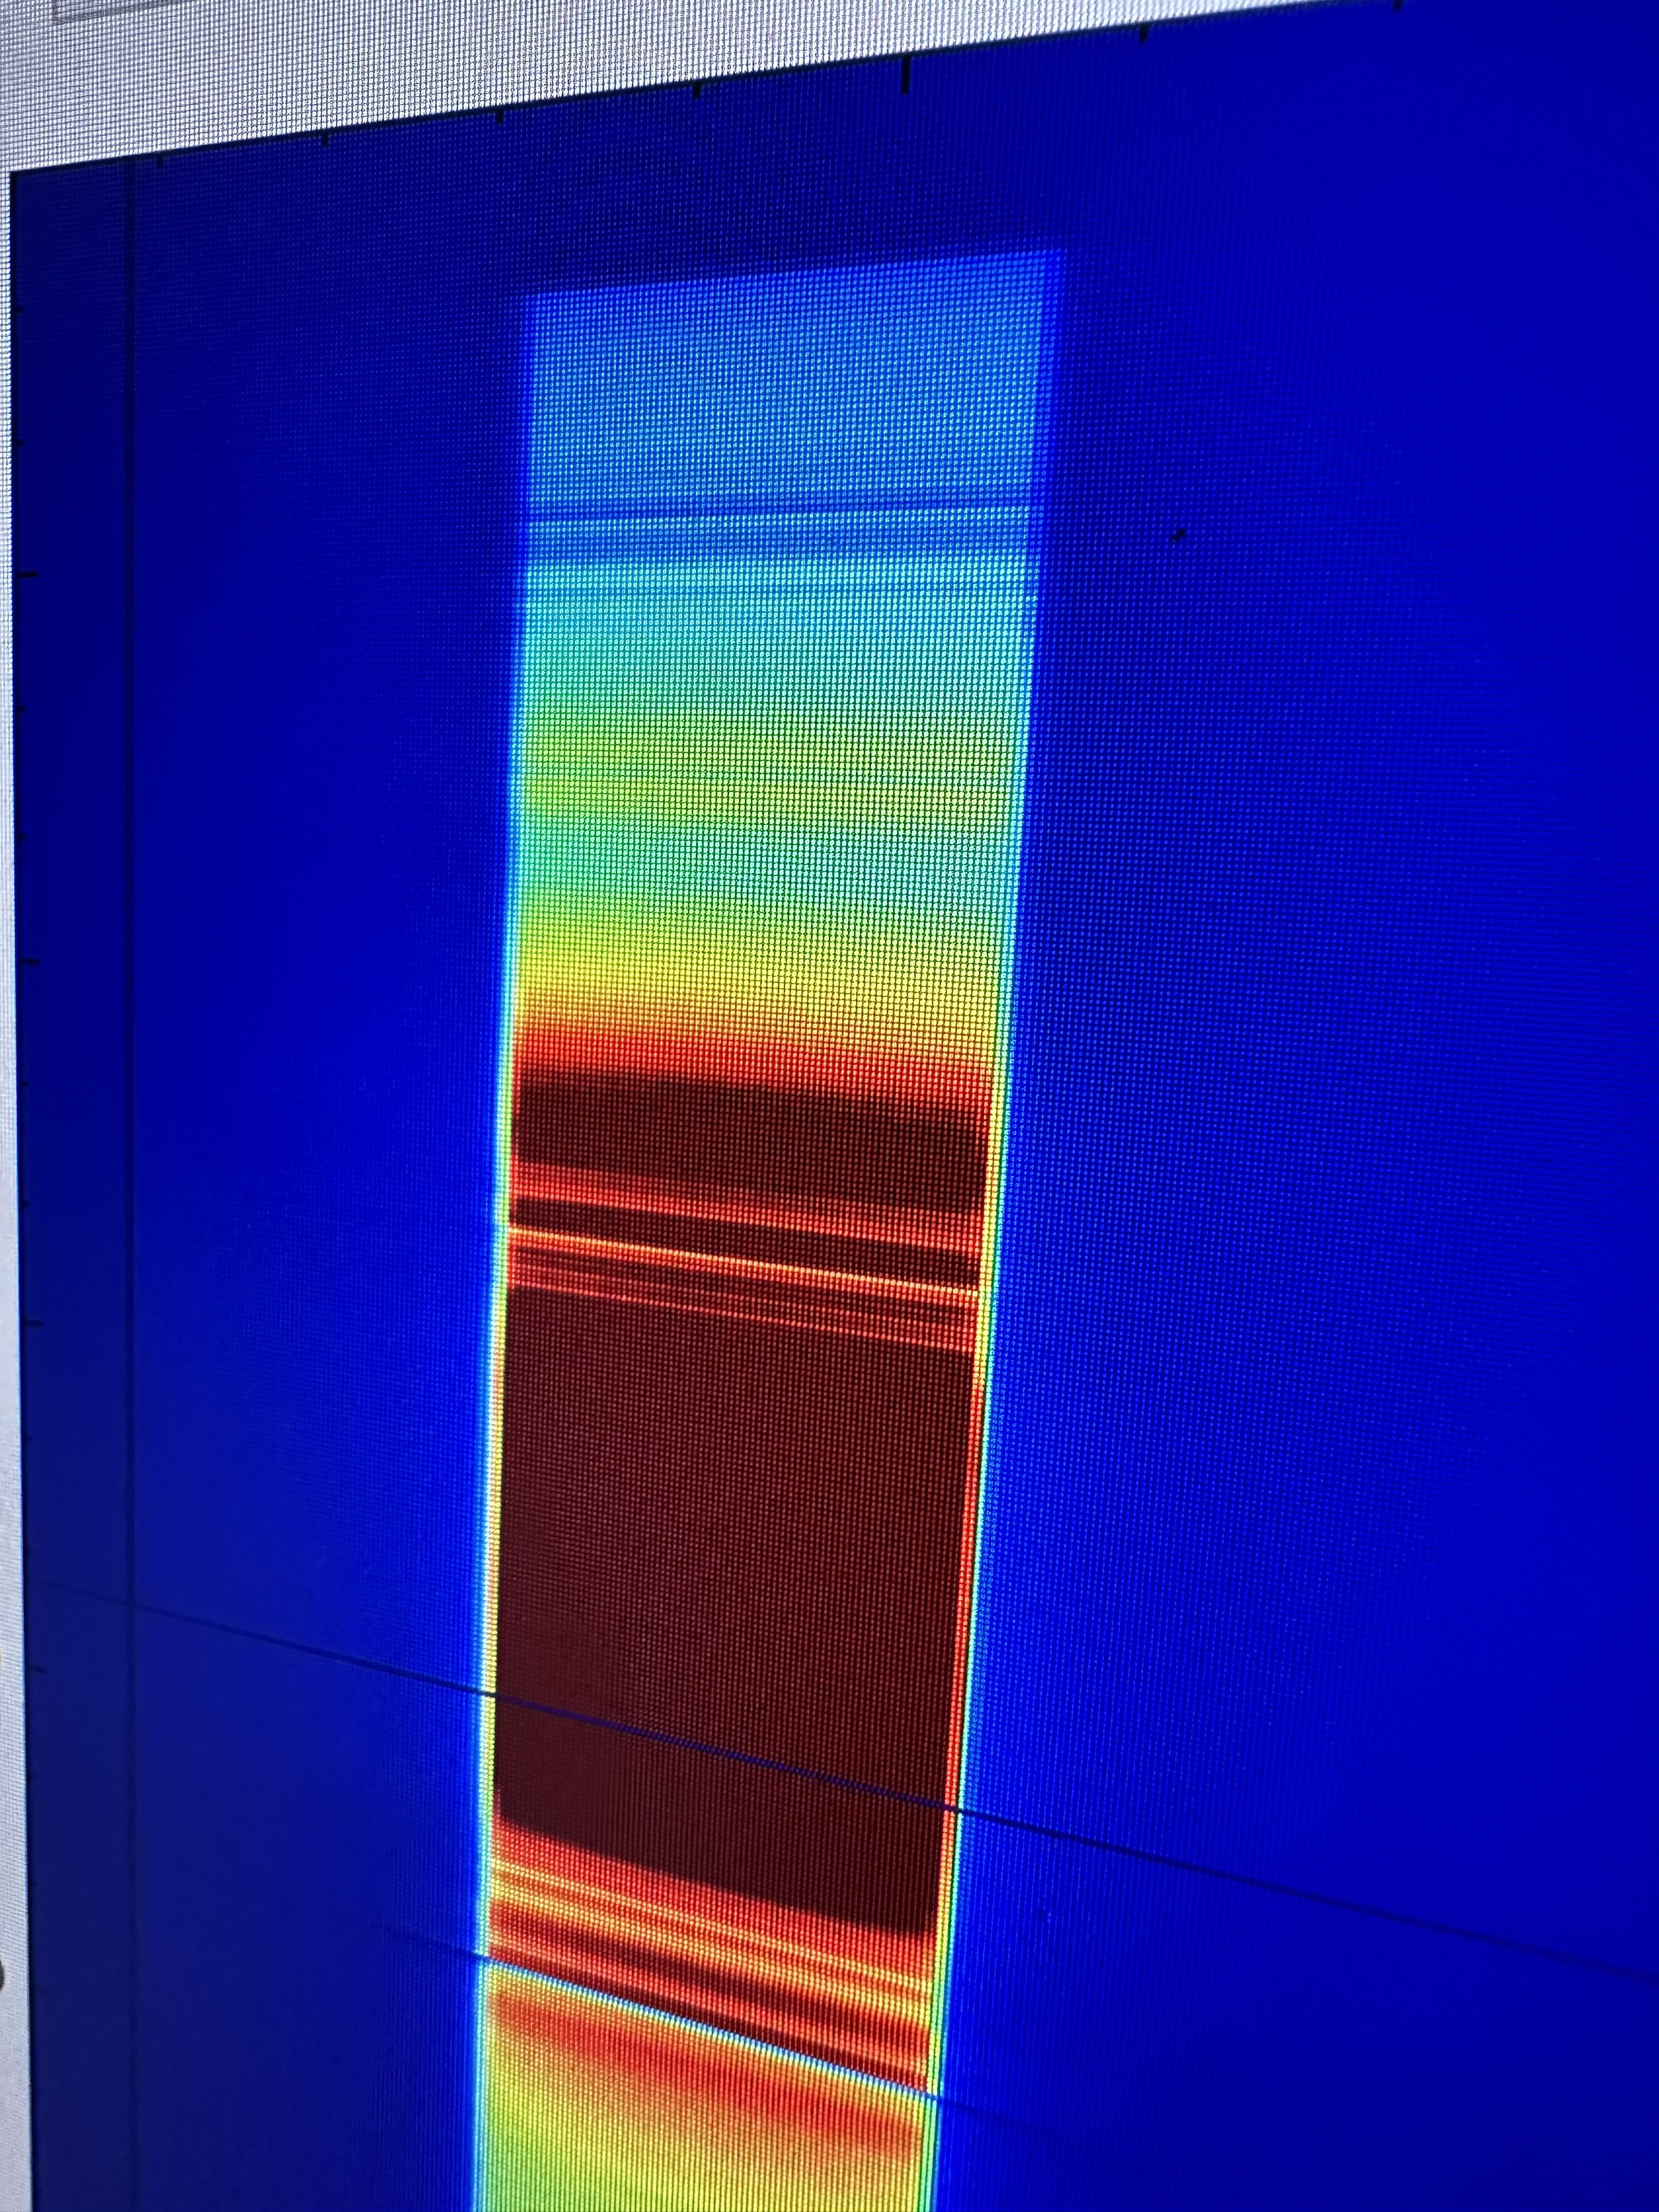

Imaging Spectrometer Instrument’s Data Shows Methane Intensity

The data captured here is one of the outputs of a September 2023 test conducted at NASA’s Jet Propulsion Laboratory of a state-of-the-art imaging spectrometer instrument, which will measure the greenhouse gases methane and carbon dioxide from space. The instrument successfully detected the presence of methane (dark blue line near the top of the rainbow band), a greenhouse gas, in a sample cylinder.

The rainbow band shown on a screen here is a measure of the intensity of a spectrum of light. Blue is low intensity and red is high intensity.

Designed and built by JPL, imaging spectrometer will be part of an effort led by the nonprofit Carbon Mapper organization to collect data on greenhouse gas point-source emissions. The information will help locate and quantify “super-emitters” – the small percentage of individual sources responsible for a significant fraction of methane and carbon dioxide emissions around the world.

The organization is leading the development of the Carbon Mapper constellation of satellites supported by a public-private partnership composed of Planet Labs PBC, JPL, the California Air Resources Board, the University of Arizona, Arizona State University, and RMI, with funding from High Tide Foundation, Bloomberg Philanthropies, Grantham Foundation for the Protection of the Environment, and other philanthropic donors.

Credit: NASA/JPL-Caltech